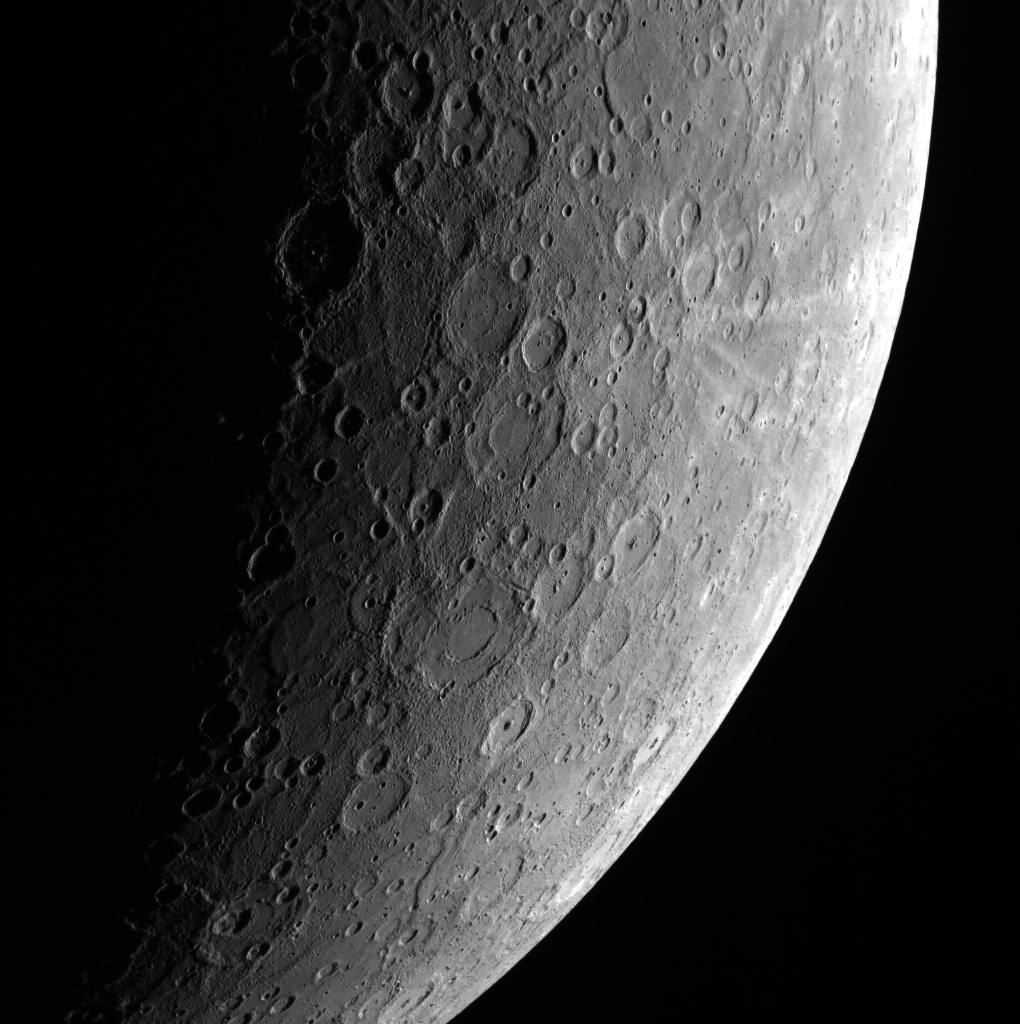

A View from Afar

This limb image of Mercury allows us to take a step back to view the planet. Prior to the MESSENGER mission, Mercury’s surface was often compared to the surface of Earth’s Moon, when in fact, Mercury and the moon are very different. This image in particular highlights many basins near its terminator, including Bach crater. Many craters with central peaks and the nearby bright rays of Han Kan are also evident.

This image was acquired as part of MDIS’s limb imaging campaign. Once per week, MDIS captures images of Mercury’s limb, with an emphasis on imaging the southern hemisphere limb. These limb images provide information about Mercury’s shape and complement measurements of topography made by the Mercury Laser Altimeter (MLA) of Mercury’s northern hemisphere.

Date acquired: April 23, 2013
Image Mission Elapsed Time (MET): 9021619
Image ID: 3935783
Instrument: Wide Angle Camera (WAC) of the Mercury Dual Imaging System (MDIS)
WAC filter: 7 (748 nanometers)
Center Latitude: -73.73°
Center Longitude: 245.0° E
Resolution: 1612 meters/pixel
Scale: Mercury’s diameter is 4880 kilometers (3030 miles)
Incidence Angle: 77.7°
Emission Angle: 50.8°
Phase Angle: 122.6°

The MESSENGER spacecraft is the first ever to orbit the planet Mercury, and the spacecraft’s seven scientific instruments and radio science investigation are unraveling the history and evolution of the Solar System’s innermost planet. MESSENGER acquired over 150,000 images and extensive other data sets. MESSENGER is capable of continuing orbital operations until early 2015.

For information regarding the use of images, see the MESSENGER image use policy.

Credit: NASA/Johns Hopkins University Applied Physics Laboratory/Carnegie Institution of Washington